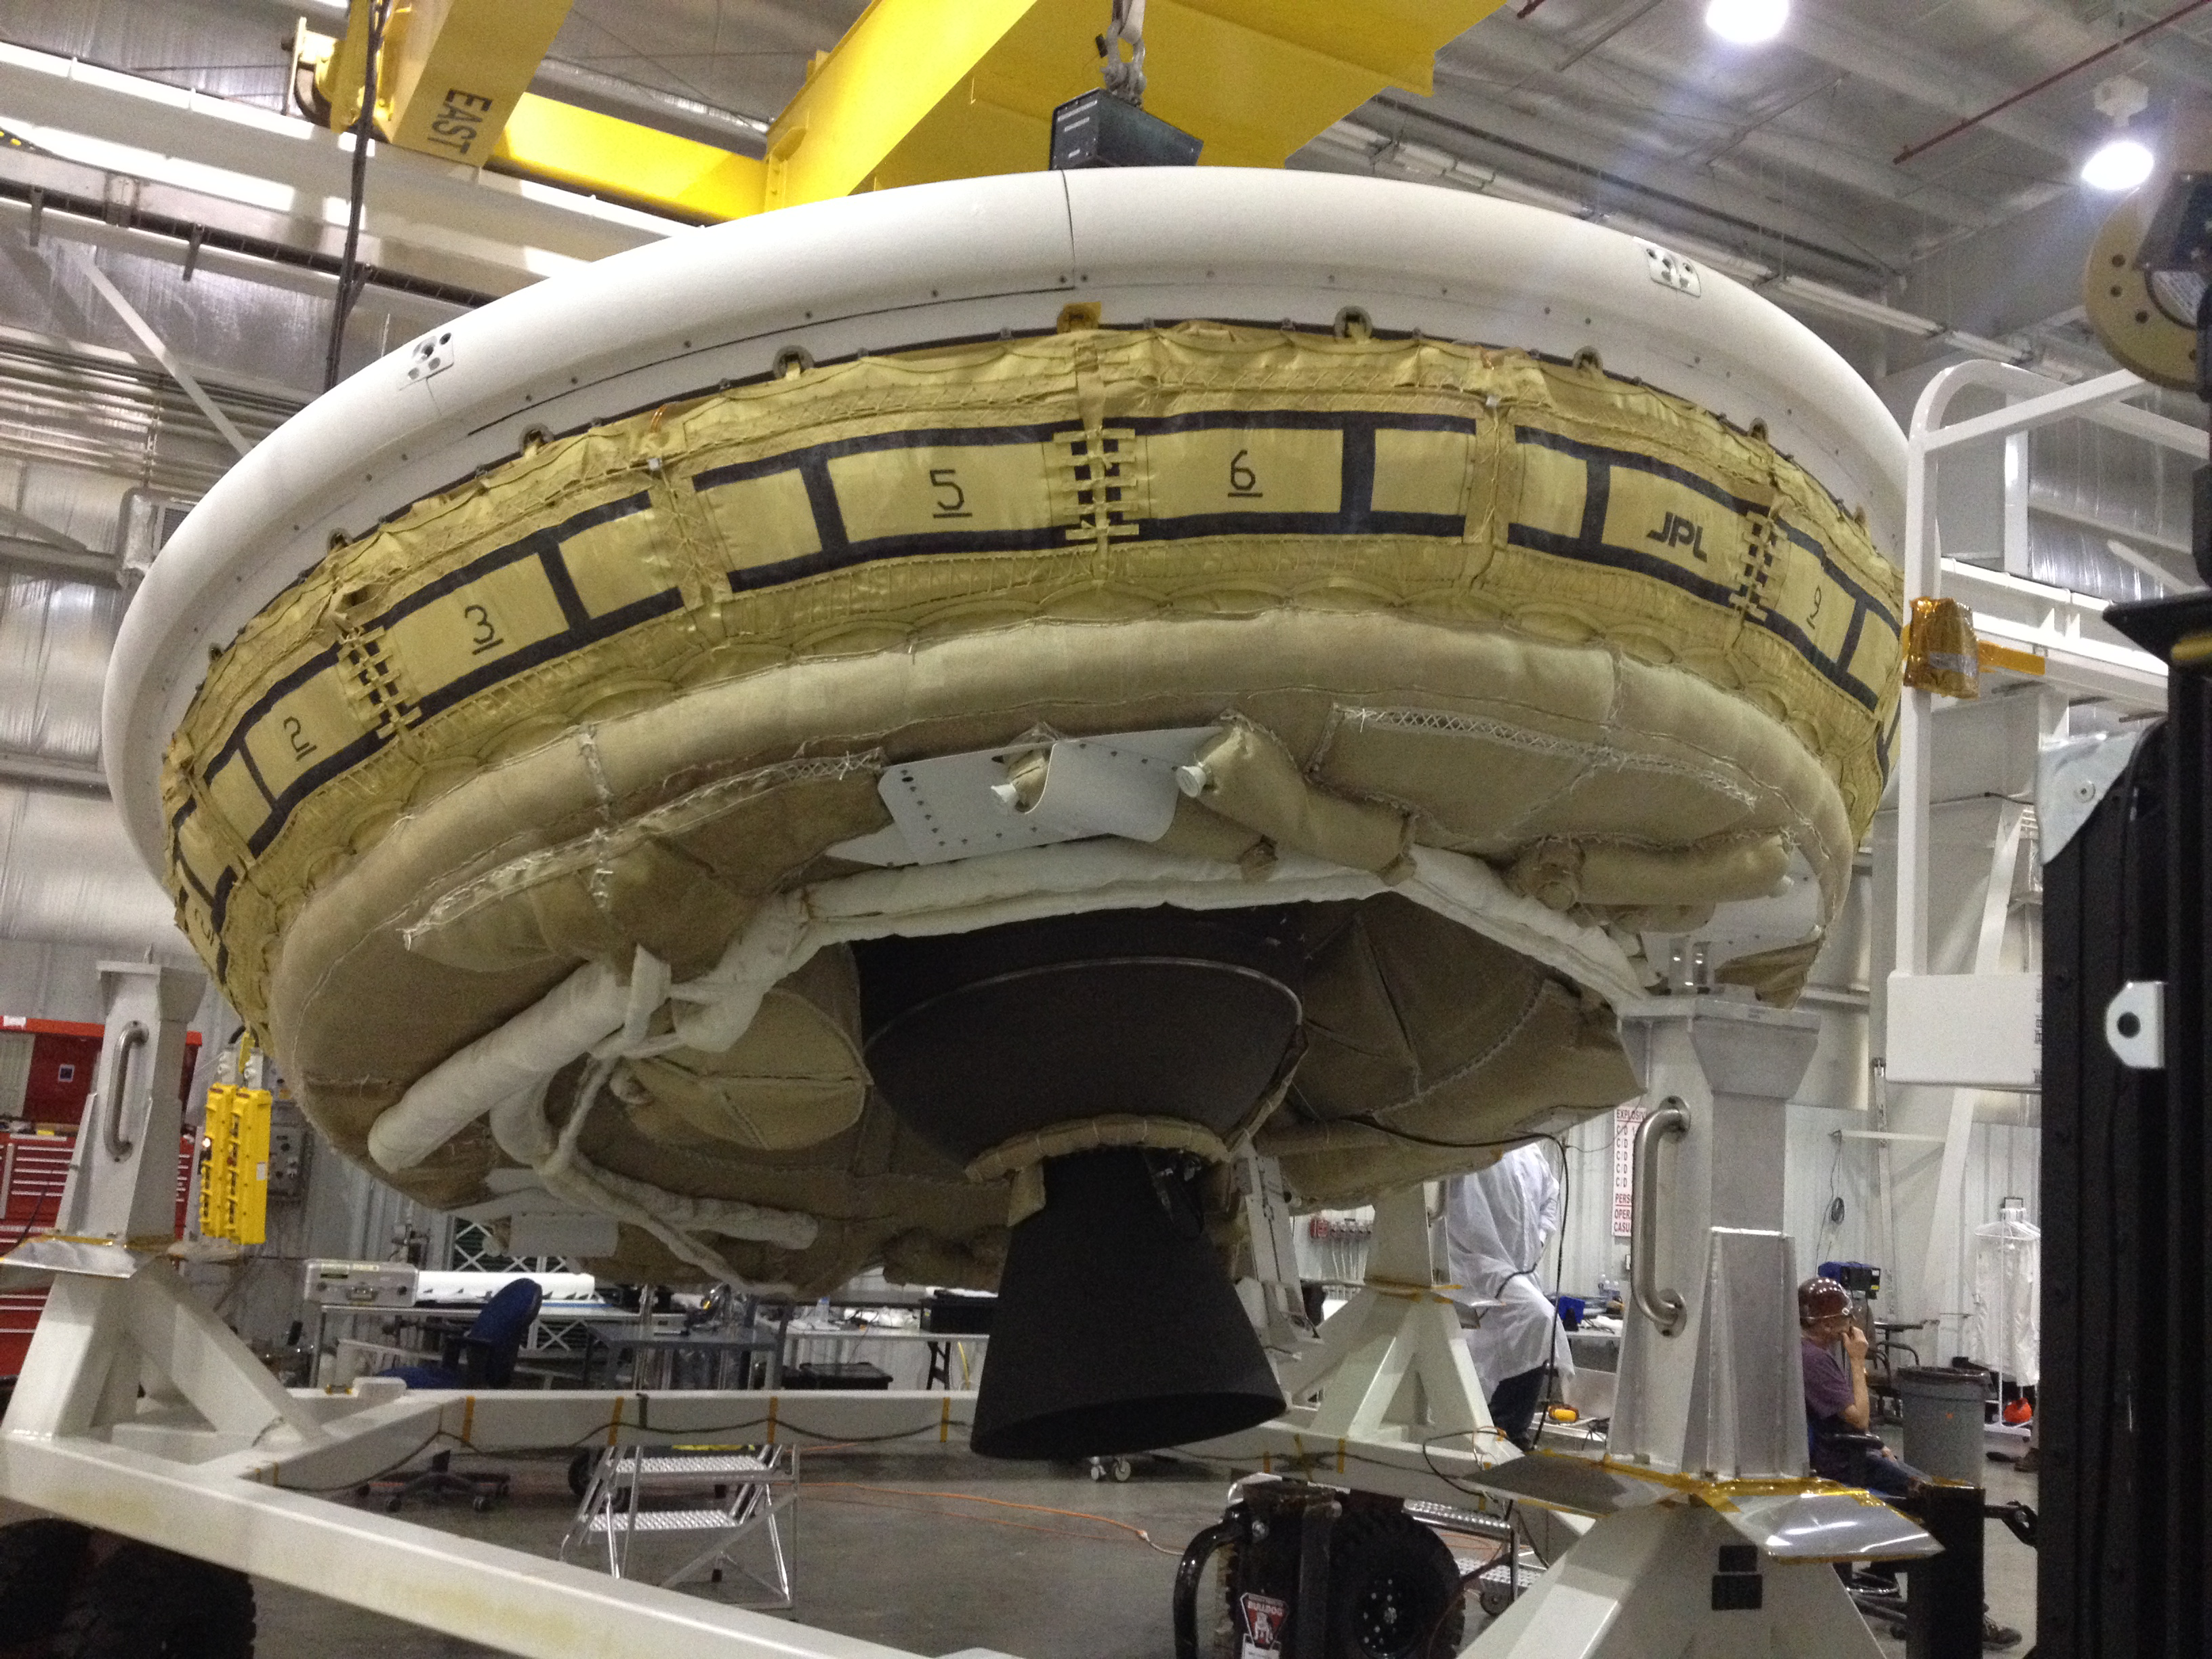

Preparing for a Supersonic Test

A saucer-shaped test vehicle holding equipment for landing large payloads on Mars is shown in the Missile Assembly Building at the U.S. Navy’s Pacific Missile Range Facility in Kaua’i, Hawaii. The vehicle, part of the Low-Density Supersonic Decelerator project, will test an inflatable decelerator and a parachute at high altitudes and speeds over the Pacific Missile Range this June. A balloon will lift the vehicle to high altitudes, where a rocket will take it even higher to the top of the stratosphere at several times the speed of sound.

This image was taken during a “hang-angle” measurement, in which engineers set the vehicle’s rocket motor to the appropriate angle for the high-altitude test. The nozzle and the lower half of the Star-48 solid rocket motor are the dark objects seen in the middle of the image below the saucer.

The Low-Density Supersonic Decelerator Project is managed by JPL for NASA’s Space Technology Mission Directorate in Washington.

Credit: NASA/JPL-Caltech